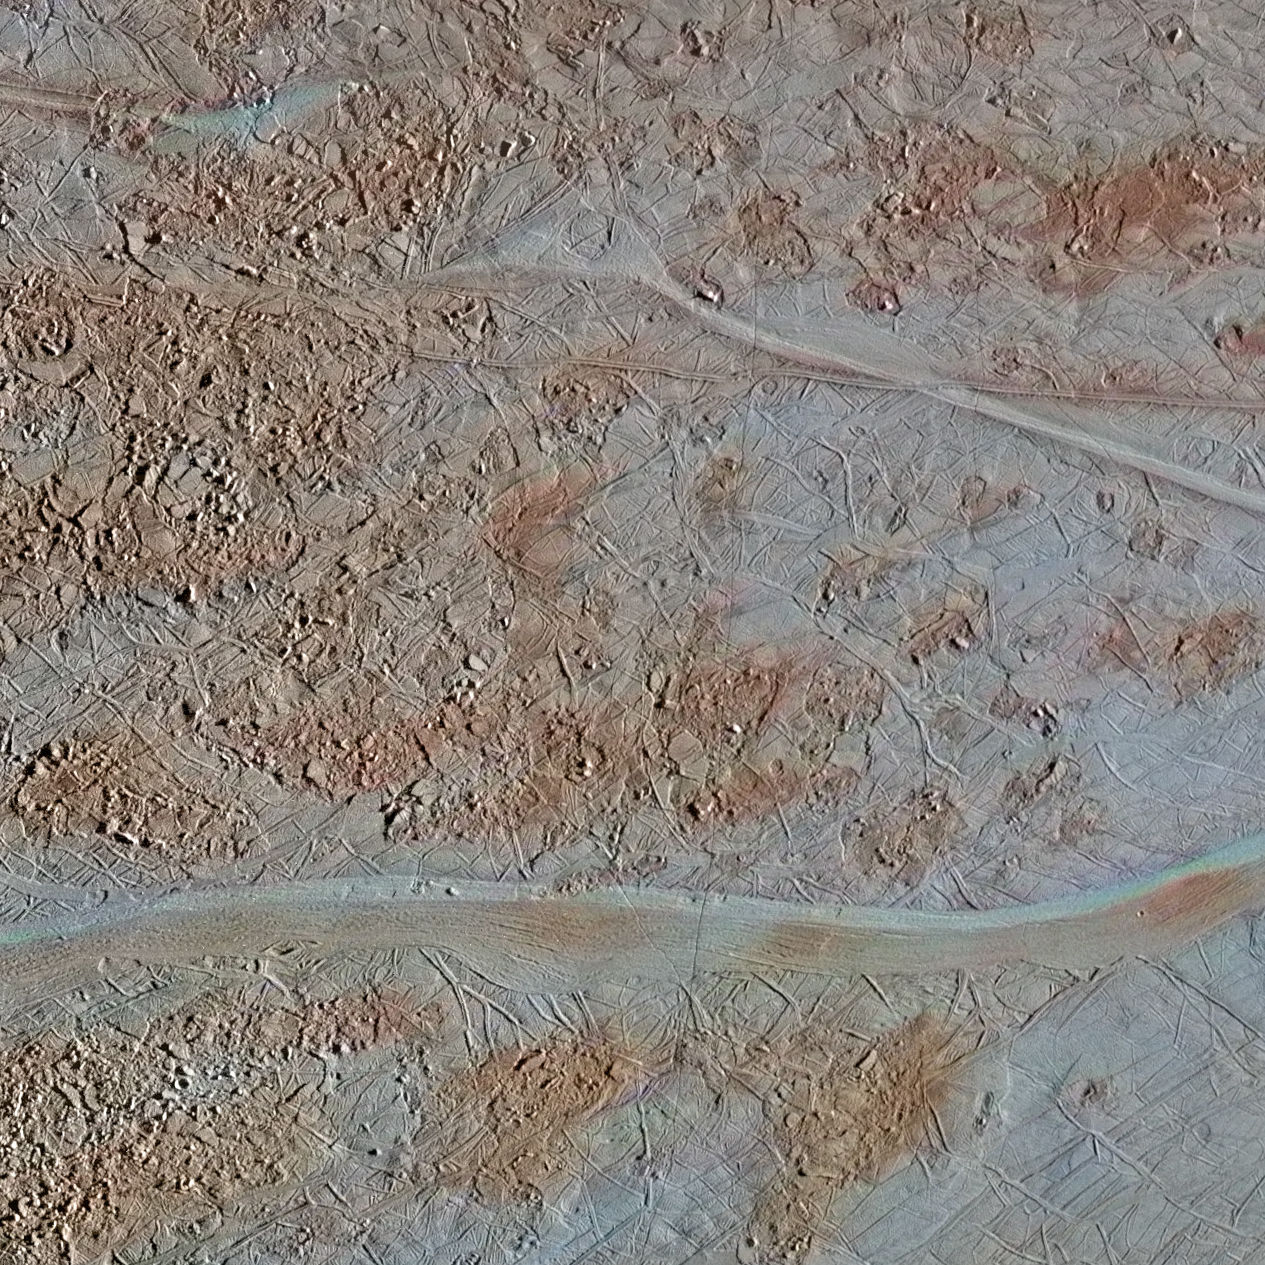

Chaos Near Agenor Linea

The surface of Jupiter’s moon Europa features a widely varied landscape, including ridges, bands, small rounded domes and disrupted spaces that geologists called “chaos terrain.” This newly reprocessed image, along with two others along the same longitude (see PIA23871 and PIA23872), were taken by NASA’s Galileo spacecraft on Sept. 26, 1998, and reveal details of diverse surface features on Europa.

All three images were captured along the same longitude of Europa as Galileo flew by on Sept. 26, 1998, in the spacecraft’s 17th orbit of Jupiter (orbit E17). It was the eighth of Galileo’s 11 targeted flybys of Europa. High-resolution images were taken through a clear filter in grayscale (black and white). Using lower-resolution, color images of the same region from a different flyby (orbit E14), technicians recently mapped color onto the higher-resolution images.

(Orbit E14 resulted in this global view of Europa (see PIA19048). The color information gathered on that flyby was used to reprocess these new images.)

Enhanced-color images like these allow scientists to highlight geologic features with different colors, which are related to chemical compositions of the surface. Areas that appear light blue or white are made up of relatively pure water ice, and reddish areas have more non-ice materials.

This image shows a region of blocky chaos terrain, where the surface has broken apart into many smaller chaos blocks that are surrounded by featureless matrix material. Many of the chaos blocks have moved sideways, rotated, or tilted before being refrozen into their new locations, and some larger blocks preserve features of the pre-existing terrain before it was broken up. Using these features as clues, scientists have been able to reconstruct some chaos regions like jjgsaw puzzles to track the motion of blocks.

Cutting through the chaos terrain near the bottom, from left to right, is a broad flat band. Called Agenor Linea, it is one of the longest bands on Europa and is distinctive for its two-color appearance, with a bright region at the top and a darker region below. Another rare bright band, Katreus Linea, cuts across the top portion of this image.

The image resolution is 243 yards (222 meters) per pixel, and this image depicts an area about 170 miles (280 kilometers) across.

This image was produced by Mario Valenti at the SETI Institute in Mountain View, Calif.

Figure 1 indicates the locations on Europa depicted in the newly processed images, with Chaos Near Agenor Linea shown at bottom. This image is centered approximately at -40.7 degrees south latitude, and 142.4 degrees east positive longitude.

The Galileo mission was managed by NASA’s Jet Propulsion Laboratory, a division of Caltech in Pasadena, California, for NASA’s Science Mission Directorate in Washington.

Credit: NASA/JPL-Caltech/SETI Institute